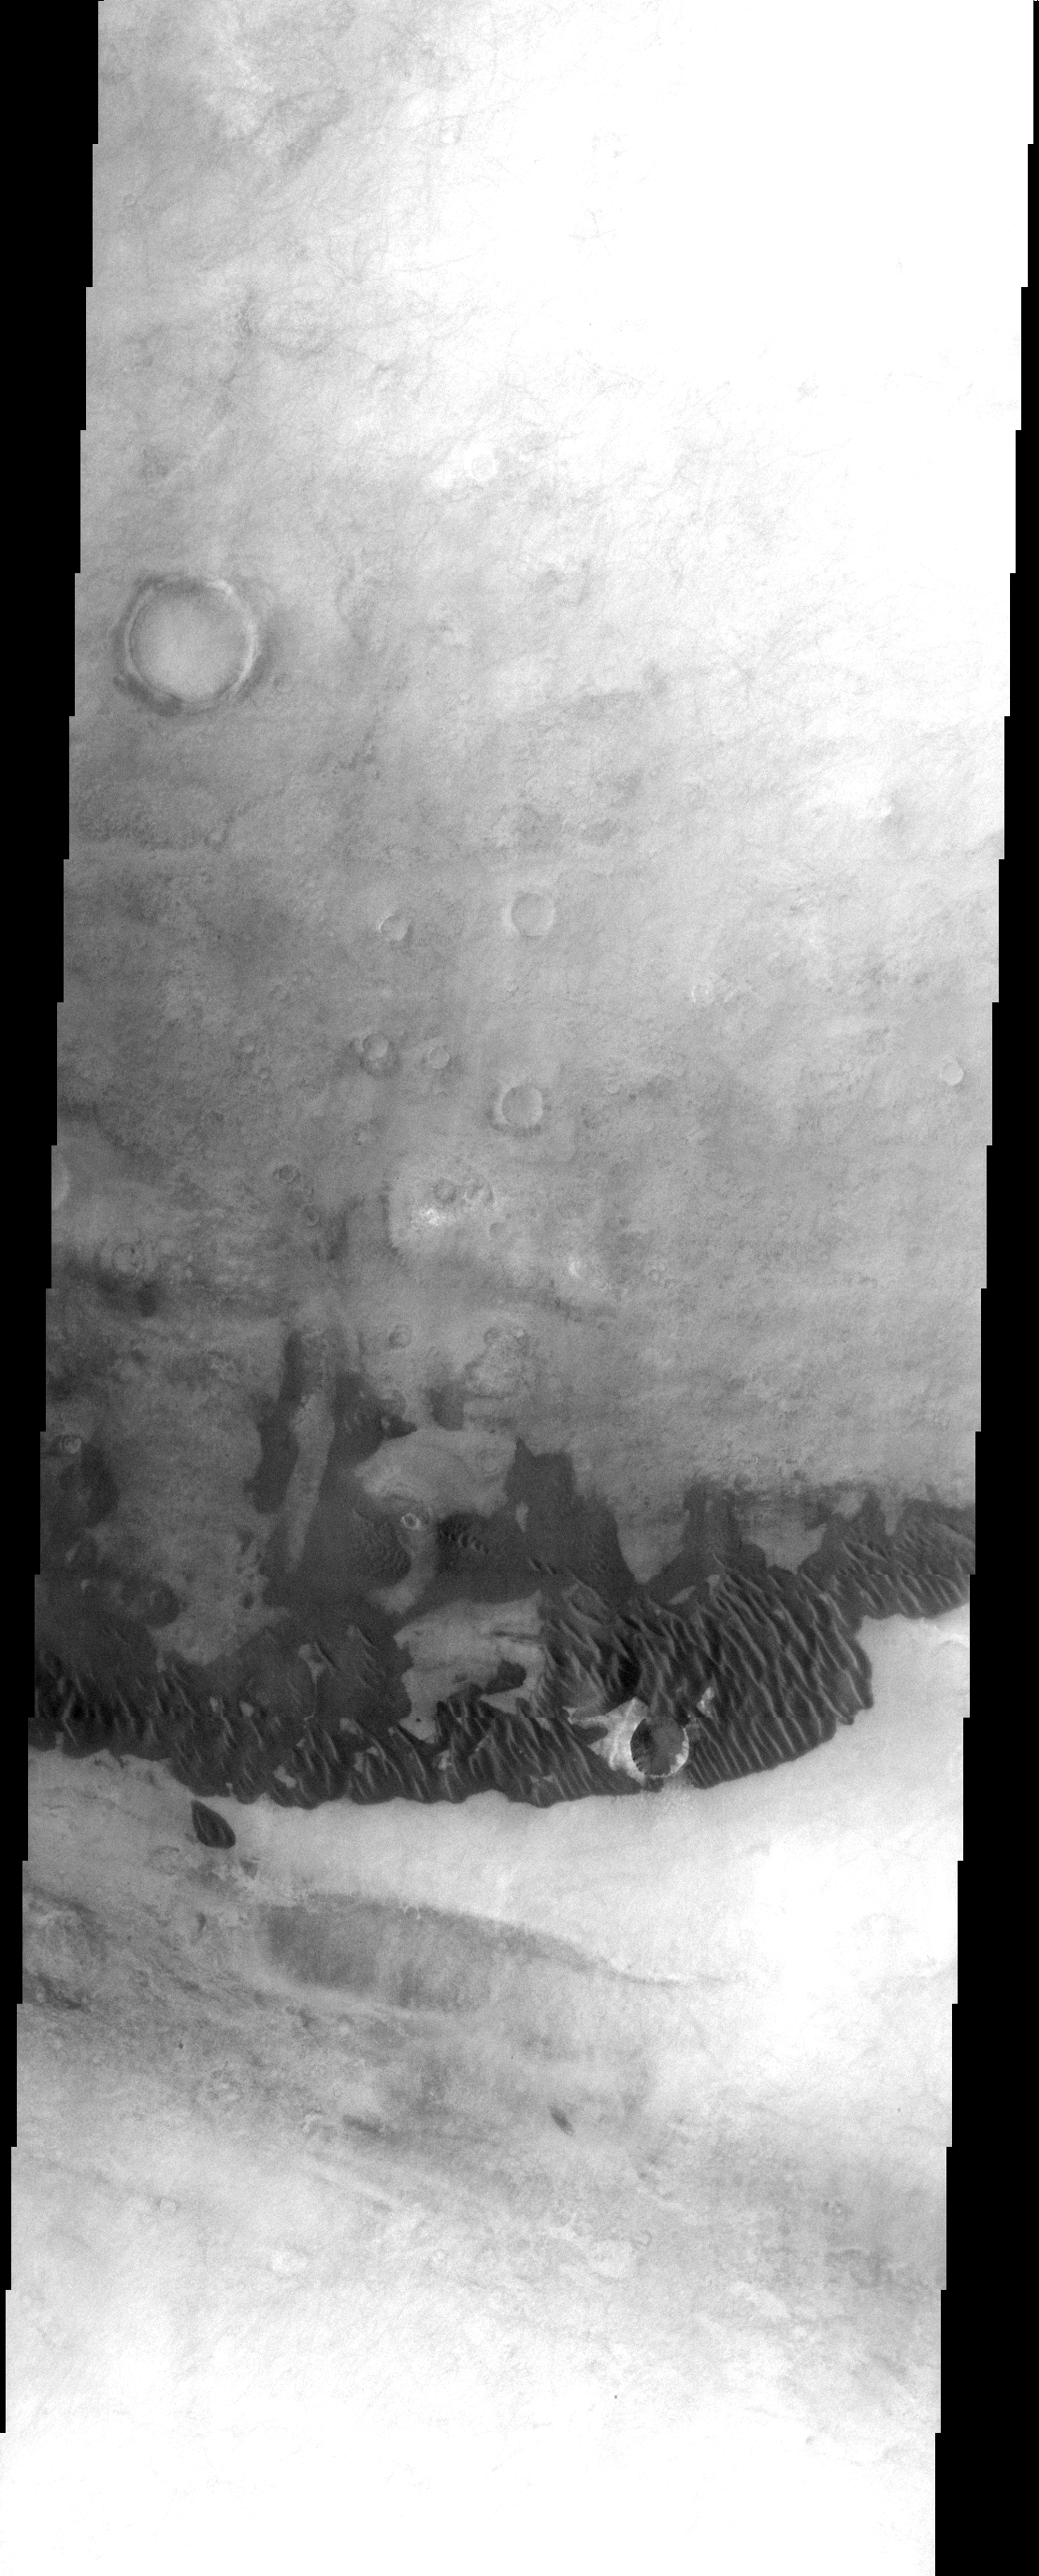

Dunes on Plains

These dunes are located on the plains around Doanus Vallis.

Image information: VIS instrument. Latitude 62.3S, Longitude 335.3E. 17 meter/pixel resolution.

Note: this THEMIS visual image has not been radiometrically nor geometrically calibrated for this preliminary release. An empirical correction has been performed to remove instrumental effects. A linear shift has been applied in the cross-track and down-track direction to approximate spacecraft and planetary motion. Fully calibrated and geometrically projected images will be released through the Planetary Data System in accordance with Project policies at a later time.

NASA’s Jet Propulsion Laboratory manages the 2001 Mars Odyssey mission for NASA’s Office of Space Science, Washington, D.C. The Thermal Emission Imaging System (THEMIS) was developed by Arizona State University, Tempe, in collaboration with Raytheon Santa Barbara Remote Sensing. The THEMIS investigation is led by Dr. Philip Christensen at Arizona State University. Lockheed Martin Astronautics, Denver, is the prime contractor for the Odyssey project, and developed and built the orbiter. Mission operations are conducted jointly from Lockheed Martin and from JPL, a division of the California Institute of Technology in Pasadena.

Credit: NASA/JPL/ASU